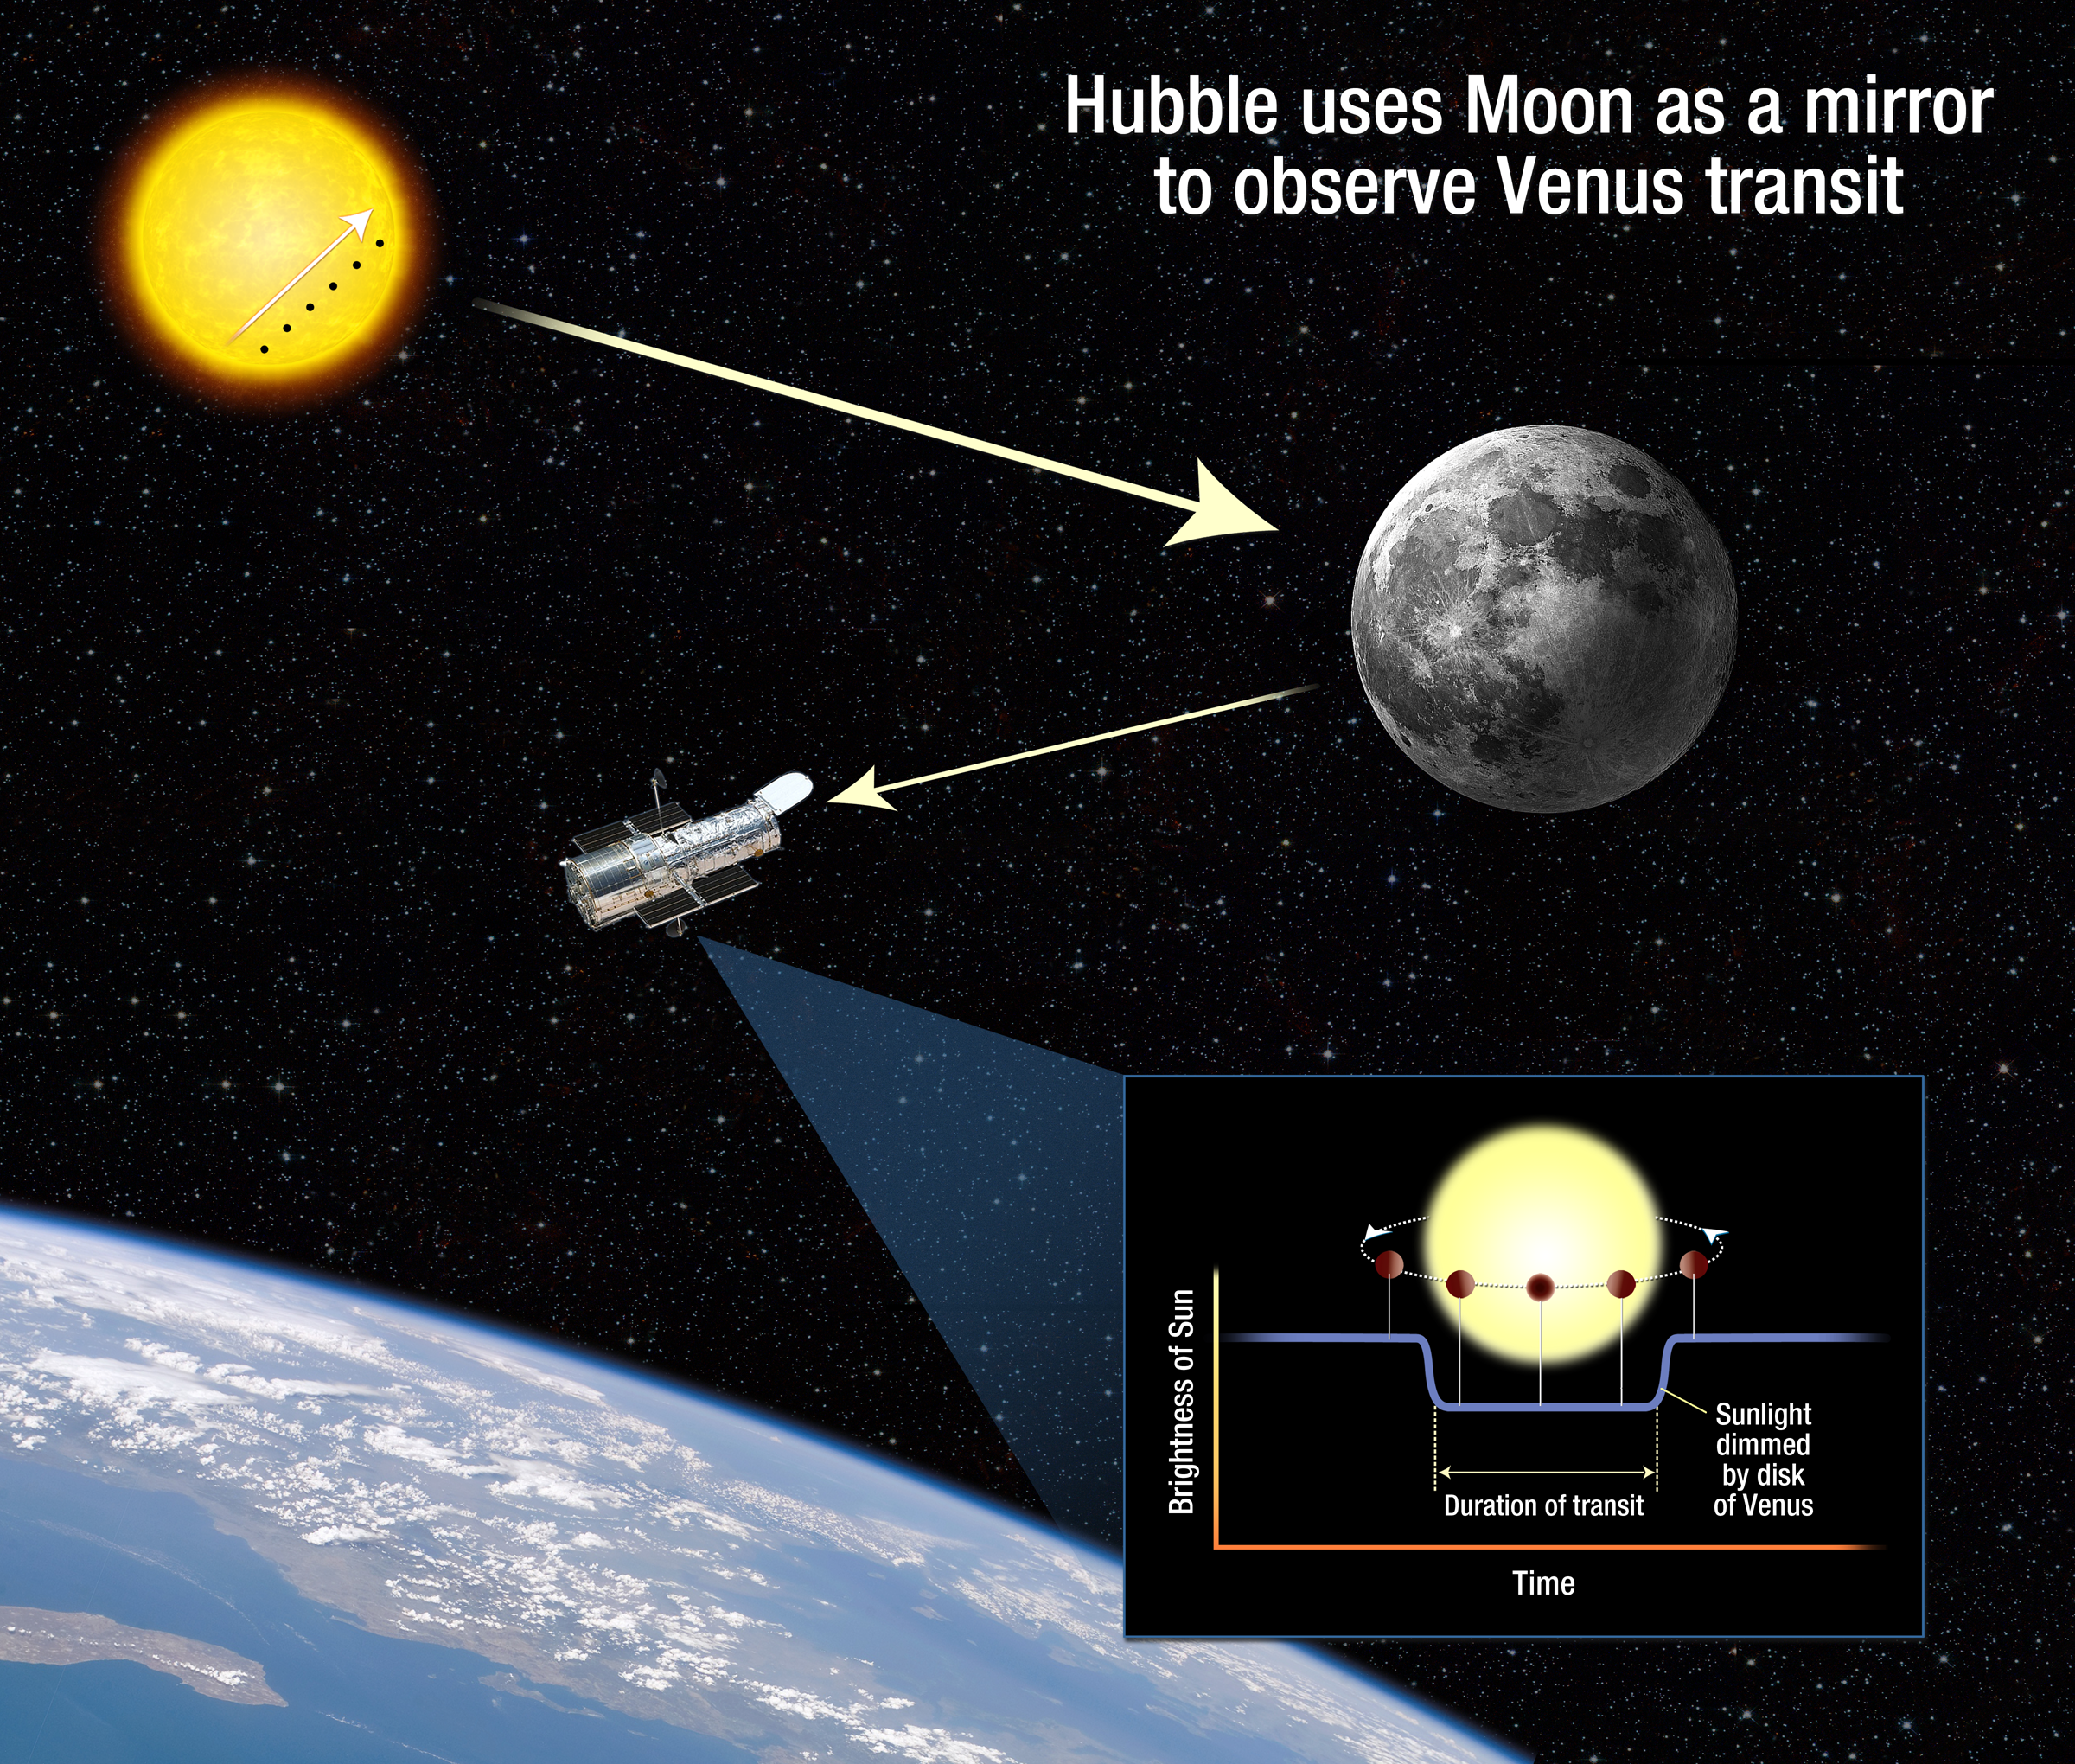

Hubble Shoots The Moon During Venus Transit

During the transit of Venus across the Sun's face on June 5-6, 2012, the Hubble Space Telescope will be looking in the opposite direction – at the Moon. Hubble cannot look at the Sun directly, so astronomers are planning to use the Moon as a mirror to capture reflected sunlight and isolate the small fraction of the light that passes through Venus's atmosphere. Imprinted on that light are the fingerprints of the planet's atmospheric makeup. This is an experiment to see how well Venus's atmosphere can be studied spectroscopically, as a proxy for transit observations of extrasolar planets.

Credit: NASA, ESA, and A. Feild (STScI)